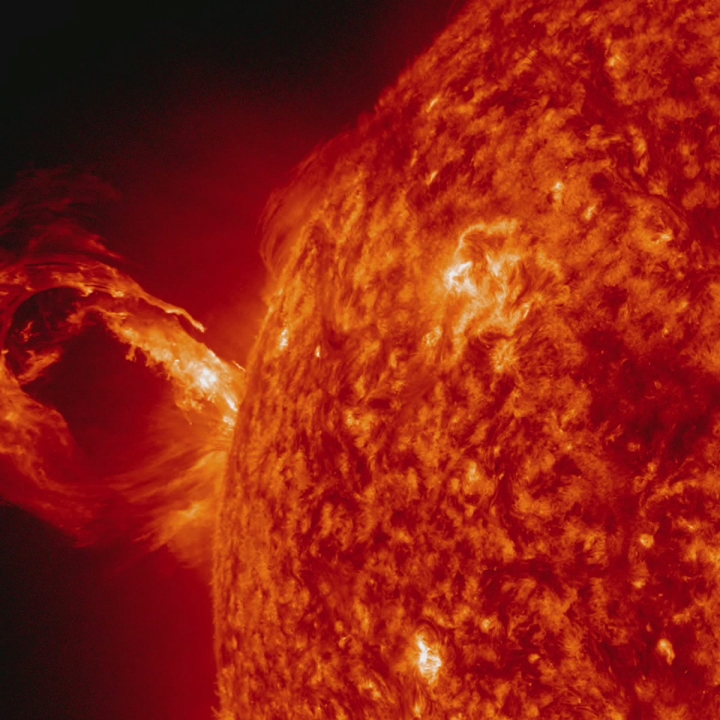

Gigantic Rolling Wave Captured on the Sun [hd video]

A corona mass ejection (CME) erupted from just around the edge of the sun on May 1, 2013, in a gigantic rolling wave. CMEs can shoot over a billion tons of particles into space at over a million miles per hour. This CME occurred on the sun’s limb and is not headed toward Earth. The video, taken in extreme ultraviolet light by NASA’s Solar Dynamics Observatory (SDO), covers about two and a half hours.

Credit: NASA/Goddard/SDO